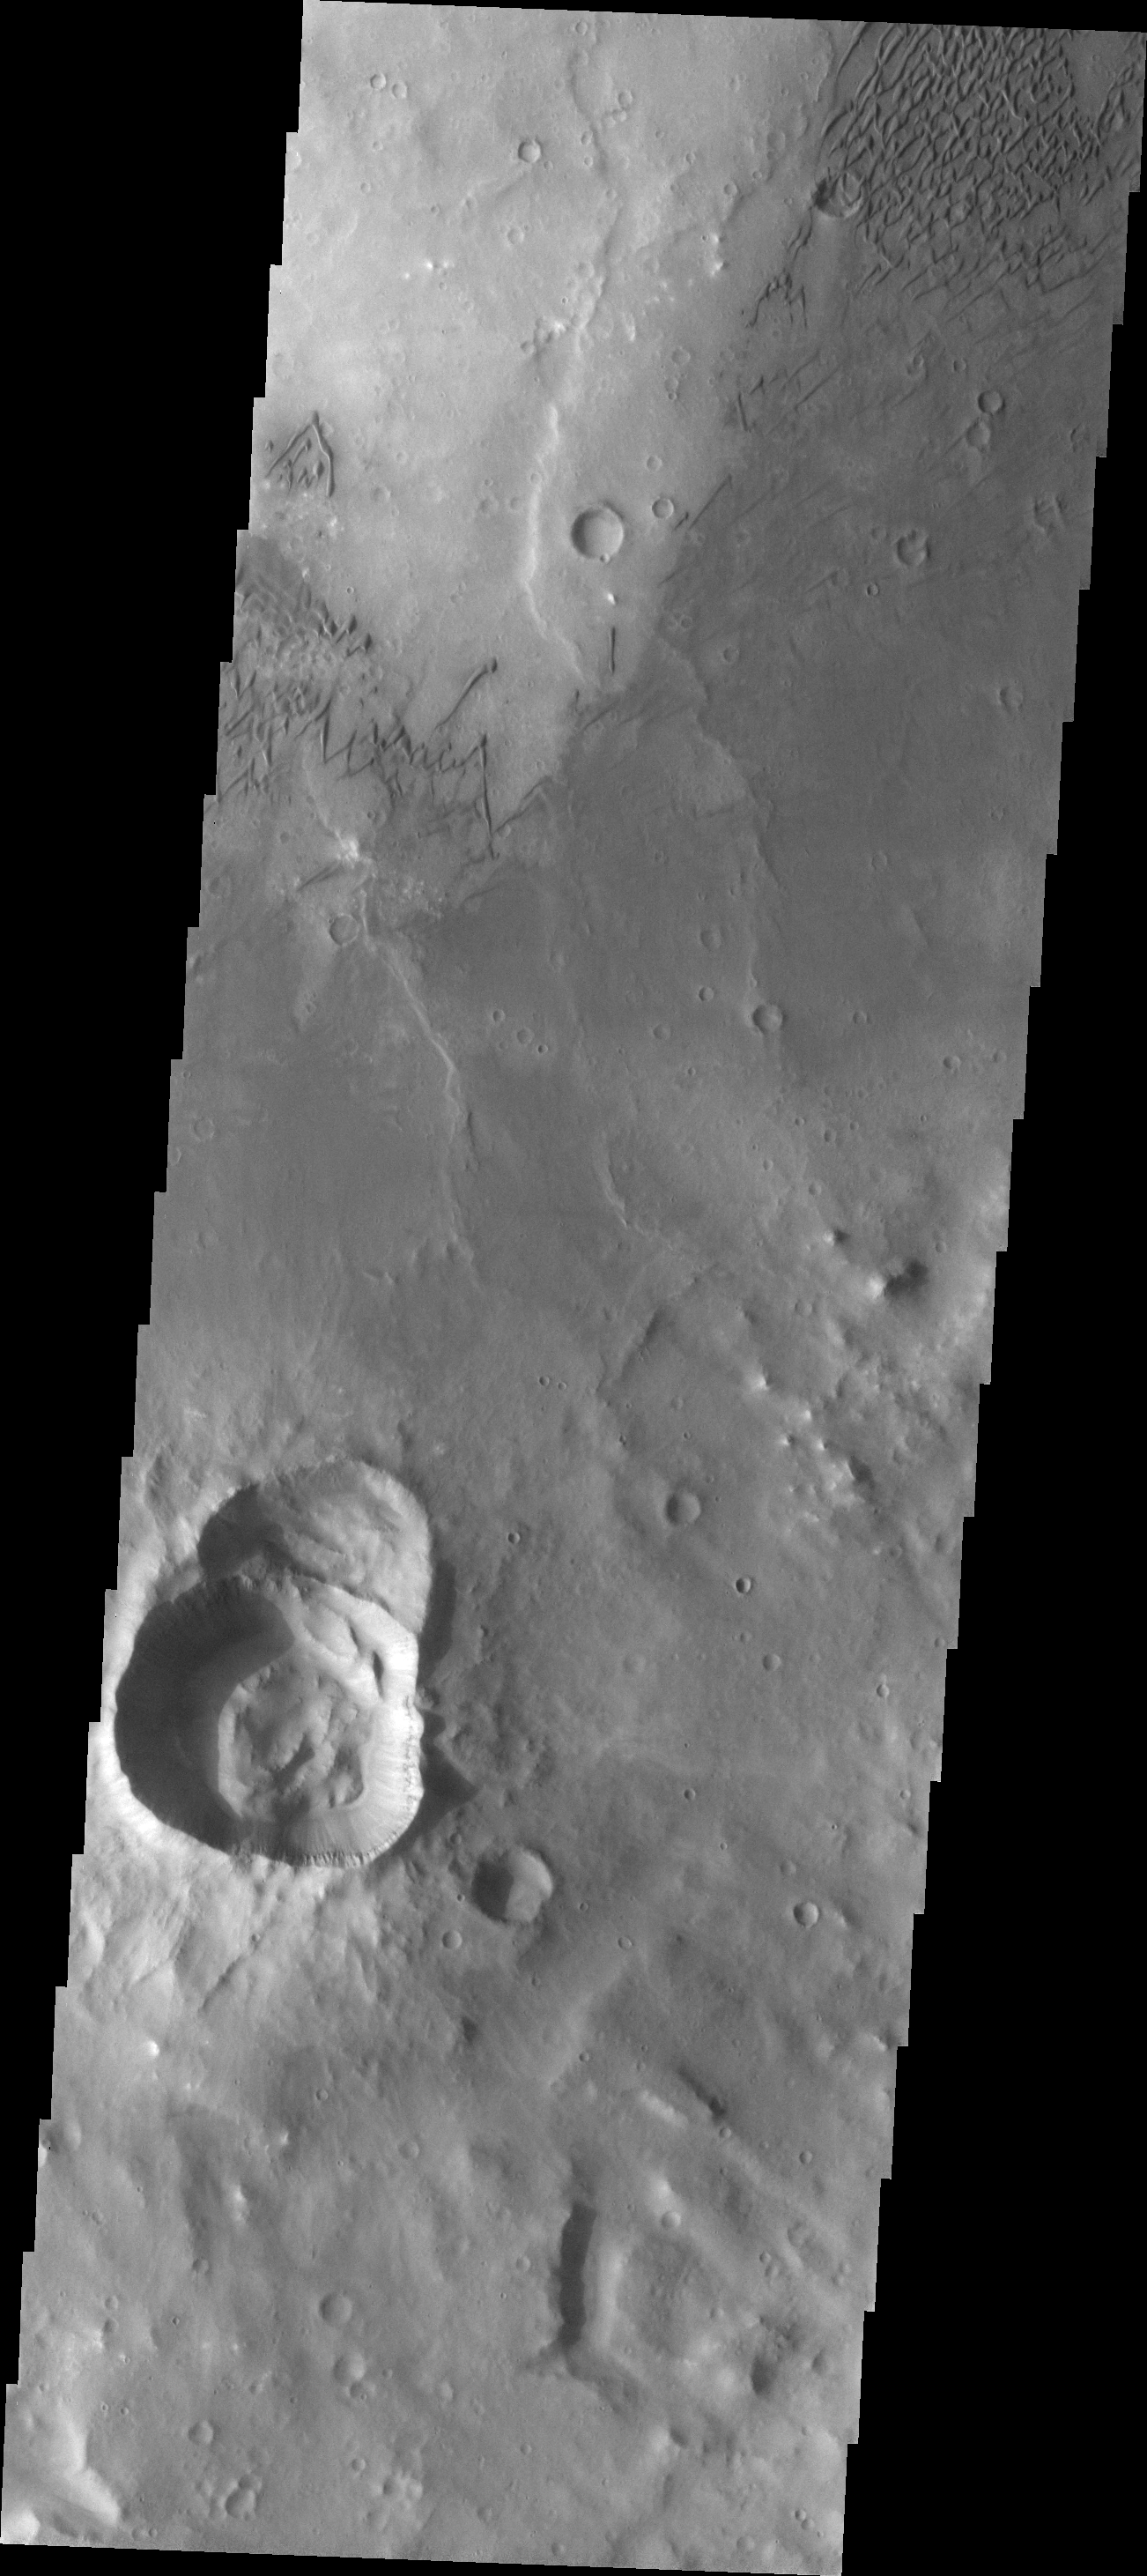

Herschel Dunes

This VIS image shows just some of the dunes on the floor of Herschel Crater.

Image information: VIS instrument. Latitude -15.5N, Longitude 131.7E. 17 meter/pixel resolution.

Please see the THEMIS Data Citation Note for details on crediting THEMIS images.

Note: this THEMIS visual image has not been radiometrically nor geometrically calibrated for this preliminary release. An empirical correction has been performed to remove instrumental effects. A linear shift has been applied in the cross-track and down-track direction to approximate spacecraft and planetary motion. Fully calibrated and geometrically projected images will be released through the Planetary Data System in accordance with Project policies at a later time.

NASA’s Jet Propulsion Laboratory manages the 2001 Mars Odyssey mission for NASA’s Office of Space Science, Washington, D.C. The Thermal Emission Imaging System (THEMIS) was developed by Arizona State University, Tempe, in collaboration with Raytheon Santa Barbara Remote Sensing. The THEMIS investigation is led by Dr. Philip Christensen at Arizona State University. Lockheed Martin Astronautics, Denver, is the prime contractor for the Odyssey project, and developed and built the orbiter. Mission operations are conducted jointly from Lockheed Martin and from JPL, a division of the California Institute of Technology in Pasadena.

Credit: NASA/JPL/ASU